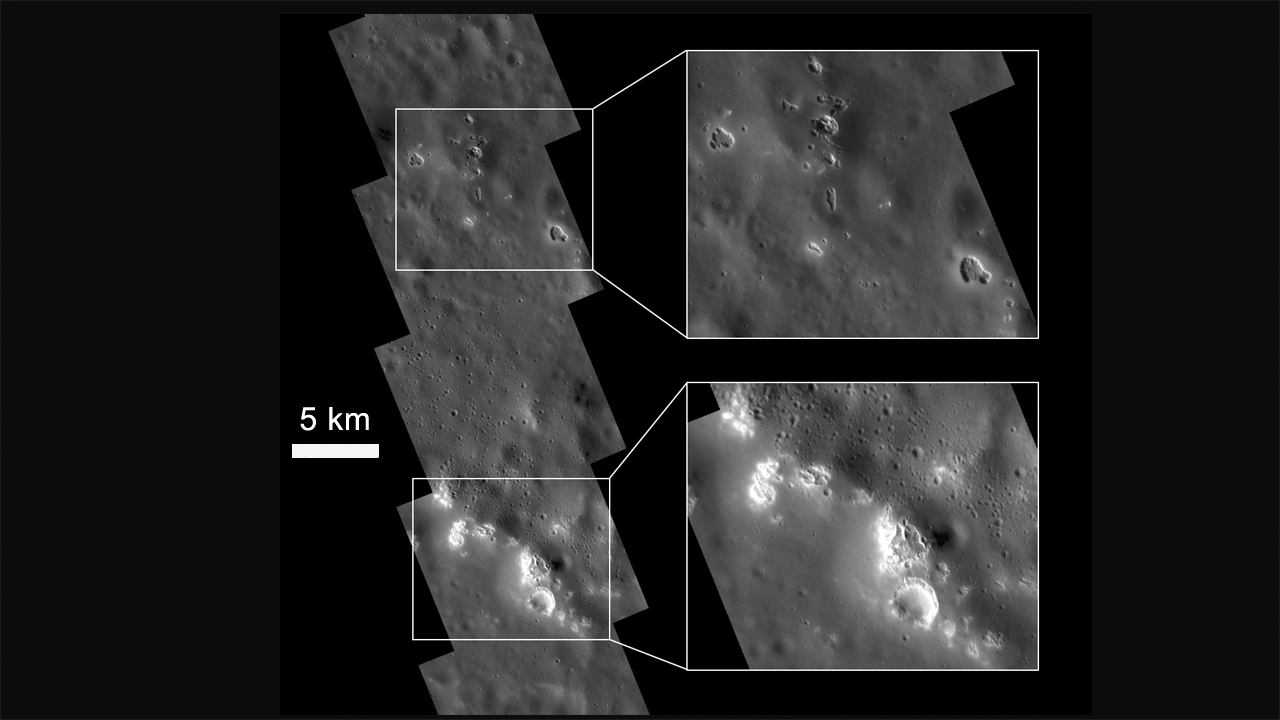

Etched Terrain

Previous images hinted at unusual high-reflectance features associated with impact crater floors. High-resolution (21 m/pixel) monochrome images reveal these features to be rimless, irregular pits varying in size from hundreds of meters to up to several kilometers. These pits are often surrounded by diffuse halos of higher-reflectance material, and they are found associated with central peaks, peak rings, and rims of craters. The unusual etched appearance of these landforms may suggest a higher than expected volatile component in Mercury’s crust, and their sharp features are consistent with a relatively young age. The mosaic shown here is centered at 44.0° N, 290.9° E.

The MESSENGER spacecraft is the first ever to orbit the planet Mercury, and the spacecraft’s seven scientific instruments and radio science investigation are unraveling the history and evolution of the Solar System’s innermost planet. Visit the Why Mercury? section of this website to learn more about the key science questions that the MESSENGER mission is addressing.

Date Presented: June 16, 2011, at a NASA press conference
Instrument: Narrow Angle Camera (NAC) of the Mercury Dual Imaging System (MDIS)

These images are from MESSENGER, a NASA Discovery mission to conduct the first orbital study of the innermost planet, Mercury. For information regarding the use of images, see the MESSENGER image use policy.

Credit: NASA/Johns Hopkins University Applied Physics Laboratory/Carnegie Institution of Washington